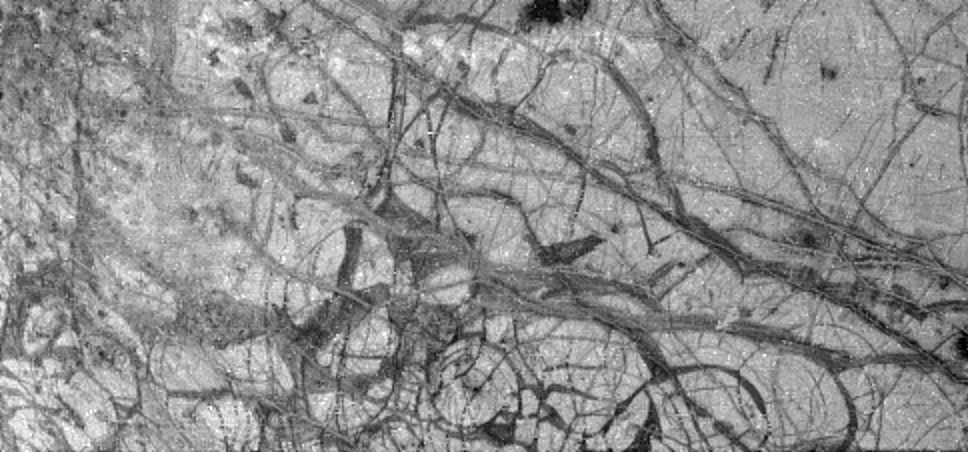

Europa’s Broken Ice

Jupiter’s moon Europa, as seen in this image taken June 27, 1996 by NASA’s Galileo spacecraft, displays features in some areas resembling ice floes seen in Earth’s polar seas. Europa, about the size of Earth’s moon, has an icy crust that has been severely fractured, as indicated by the dark linear, curved, and wedged-shaped bands seen here. These fractures have broken the crust into plates as large as 30 kilometers (18.5 miles) across. Areas between the plates are filled with material that was probably icy slush contaminated with rocky debris. Some individual plates were separated and rotated into new positions. Europa’s density indicates that it has a shell of water ice as thick as 100 kilometers (about 60 miles), parts of which could be liquid. Currently, water ice could extend from the surface down to the rocky interior, but the features seen in this image suggest that motion of the disrupted icy plates was lubricated by soft ice or liquid water below the surface at the time of disruption. This image covers part of the equatorial zone of Europa and was taken from a distance of 156,000 kilometers (about 96,300 miles) by the solid-state imager camera on the Galileo spacecraft. North is to the right and the sun is nearly directly overhead. The area shown is about 360 by 770 kilometers (220-by-475 miles or about the size of Nebraska), and the smallest visible feature is about 1.6 kilometers (1 mile) across. The Jet Propulsion Laboratory manages the Galileo mission for NASA’s Office of Space Science.

Credit: NASA/JPL